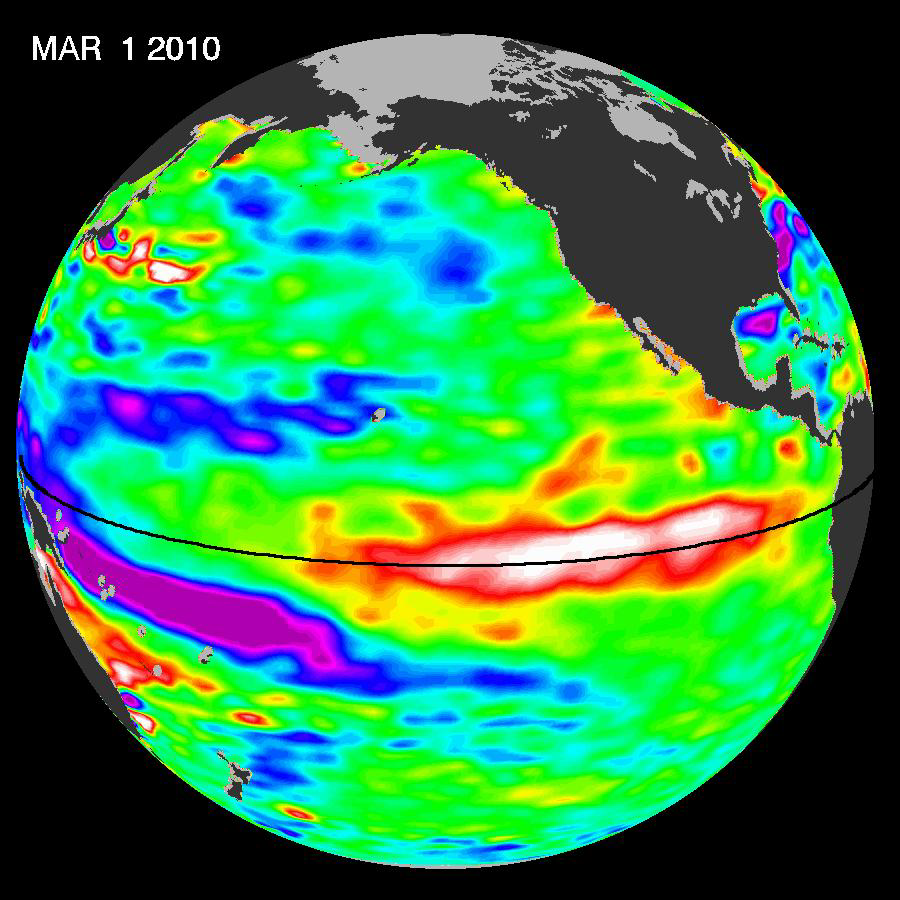

El Niño’s Last Stand?

El Niño 2009-2010 just keeps hanging in there. Recent sea-level height data from the NASA/European Ocean Surface Topography Mission/Jason-2 oceanography satellite show that a large-scale, sustained weakening of trade winds in the western and central equatorial Pacific during late-January through February has triggered yet another strong, eastward-moving wave of warm water, known as a Kelvin wave. Now in the central and eastern equatorial Pacific, this warm wave appears as the large area of higher-than-normal sea surface heights (warmer-than-normal sea surface temperatures) between 150 degrees west and 100 degrees west longitude. A series of similar, weaker events that began in June 2009 initially triggered and has sustained the present El Niño condition.

JPL oceanographer Bill Patzert says it’s too soon to know for sure, but he would not be surprised if this latest and largest Kelvin wave is the ‘last hurrah’ for this long-lasting El Niño. “Since June 2009, this El Niño has waxed and waned, impacting many global weather events. I and many scientists expect the current El Niño to leave the stage sometime soon. What comes next is not yet clear, but a return to El Niño’s dry sibling, La Niña, is certainly a possibility, though by no means a certainty. We’ll be monitoring conditions closely over the coming weeks and months,” said Patzert.

This image was created with data collected by the U.S./European satellite during a 10-day period centered on March 1, 2010. It shows a red and white area in the central and eastern equatorial Pacific that is about 10 to 18 centimeters (4 to 7 inches) above normal. These regions contrast with the western equatorial Pacific, where lower-than-normal sea levels (blue and purple areas) are between 8 to 15 centimeters (3 and 6 inches) below normal. Along the equator, the red and white colors depict areas where sea surface temperatures are more than one to two degrees Celsius above normal (two to four degrees Fahrenheit).

Credit: NASA/JPL Ocean Surface Topography Team